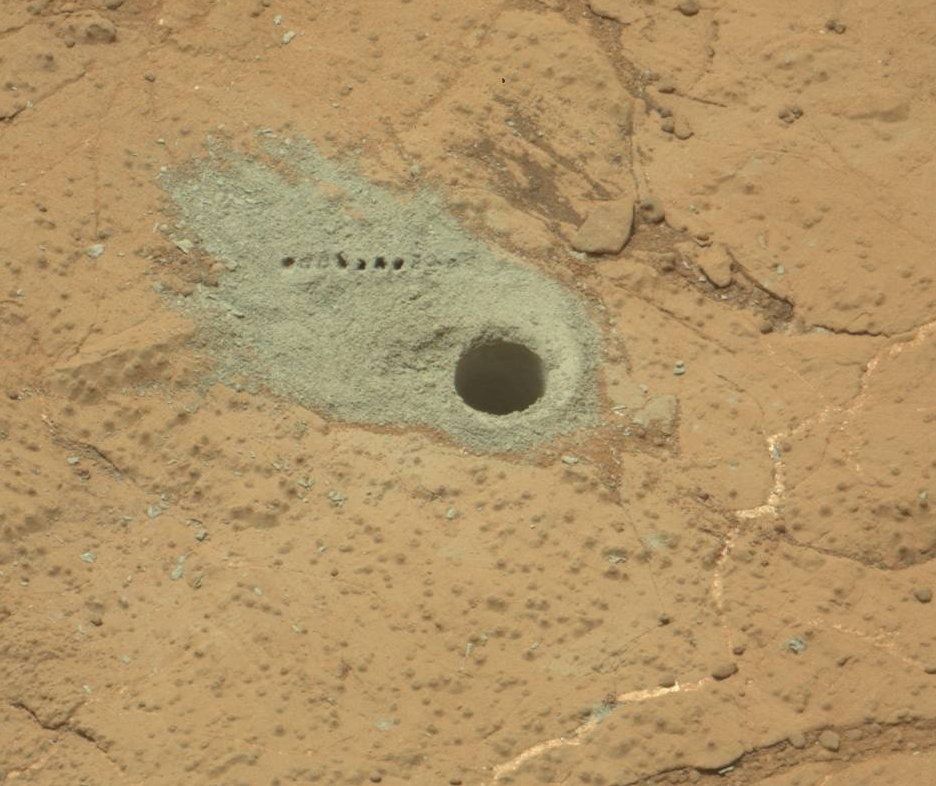

Drilled Hole and ChemCam Marks at ‘Cumberland’

The Chemistry and Camera (ChemCam) instrument on NASA’s Mars rover Curiosity was used to check the composition of gray tailings from the hole in rock target “Cumberland” that the rover drilled on May 19, 2013. This image taken by the rover’s Mast Camera during the mission’s 281st Martian day, or sol, (May 21, 2013) shows a row of small pits created by firing the ChemCam’s laser at the tailings. The pits are near the drill hole, which has a diameter of about 0.6 inch (1.6 centimeters).

Malin Space Science Systems, San Diego, built and operates Mastcam. NASA’s Jet Propulsion Laboratory manages the Mars Science Laboratory mission and the mission’s Curiosity rover for NASA’s Science Mission Directorate in Washington. The rover was designed, developed and assembled at JPL, a division of the California Institute of Technology in Pasadena.

Credit: NASA/JPL-Caltech/MSSS